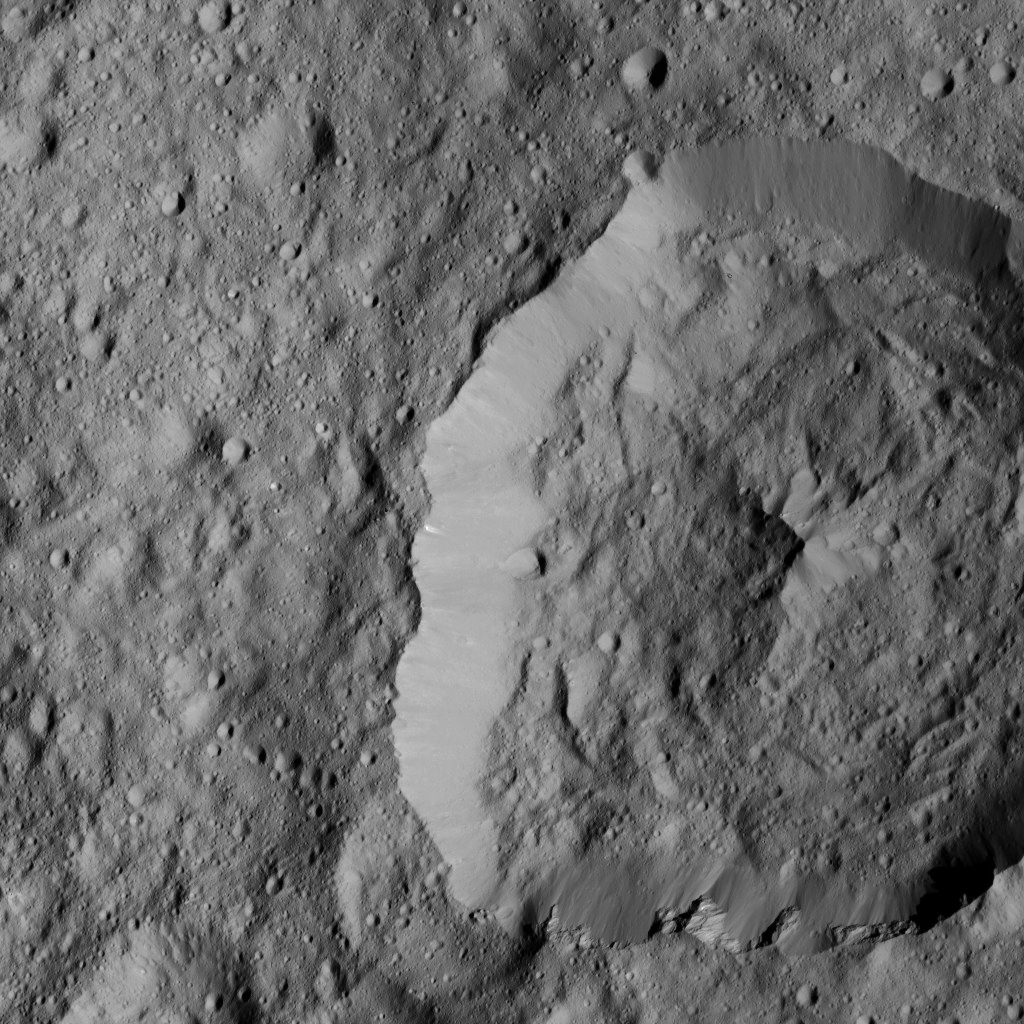

Dawn LAMO Image 178

NASA’s Dawn spacecraft views Abellio Crater (20 miles, 32 kilometers wide) on Ceres in this image.

Dawn took this image on June 2, 2016, from its low-altitude mapping orbit, at a distance of about 240 miles (385 kilometers) above the surface. The image resolution is 120 feet (35 meters) per pixel.

Dawn’s mission is managed by JPL for NASA’s Science Mission Directorate in Washington. Dawn is a project of the directorate’s Discovery Program, managed by NASA’s Marshall Space Flight Center in Huntsville, Alabama. UCLA is responsible for overall Dawn mission science. Orbital ATK, Inc., in Dulles, Virginia, designed and built the spacecraft. The German Aerospace Center, the Max Planck Institute for Solar System Research, the Italian Space Agency and the Italian National Astrophysical Institute are international partners on the mission team.

Credit: NASA/JPL-Caltech/UCLA/MPS/DLR/IDA